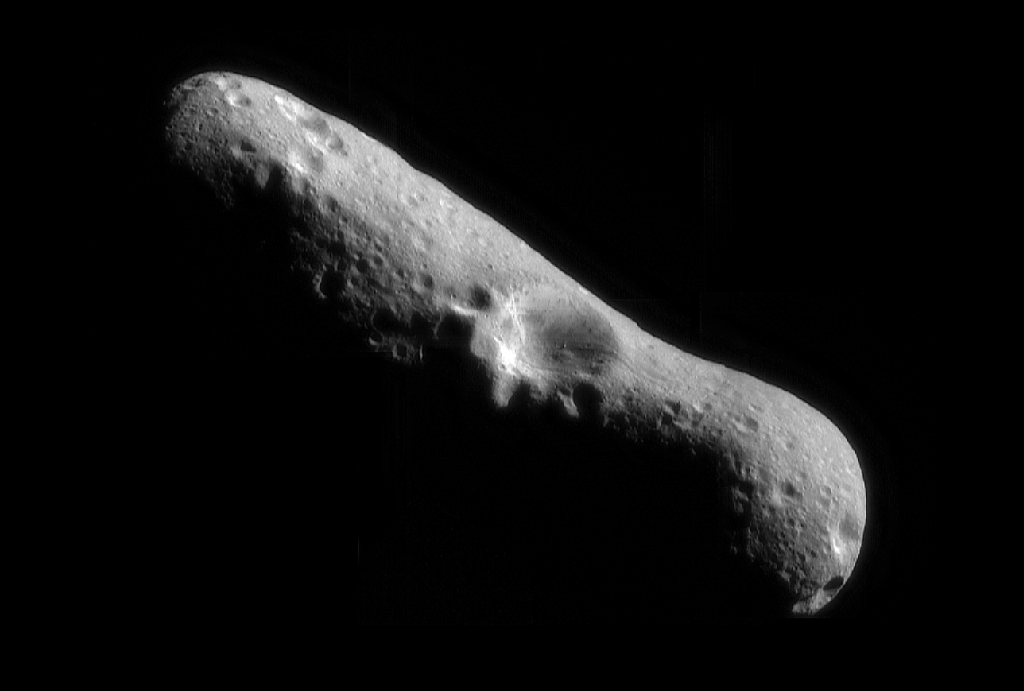

NEAR’s First Whole-Eros Mosaic from Orbit

This picture of Eros, the first of an asteroid taken from an orbiting spacecraft, is a mosaic of four images obtained by NEAR on February 14, 2000, immediately after the spacecraft’s insertion into orbit. We are looking down over the north pole of Eros at one of the largest craters on the surface, which measures 4 miles (6 kilometers) across. Inside the crater walls are subtle variations in brightness that hint at some layering of the rock in which the crater formed. Narrow grooves that run parallel to the long axis of Eros cut through the southeastern part of the crater rim. A house-sized boulder is present near the floor of the crater; it appears to have rolled down the bowl-shaped crater wall. A large number of boulders is also present on other parts of the asteroid’s surface. The surface of the asteroid is heavily cratered, indicating that Eros is relatively old.

Built and managed by The Johns Hopkins University Applied Physics Laboratory, Laurel, Maryland, NEAR was the first spacecraft launched in NASA’s Discovery Program of low-cost, small-scale planetary missions. See the NEAR web page at http://near.jhuapl.edu/ for more details.

Credit: NASA/JPL/JHUAPL